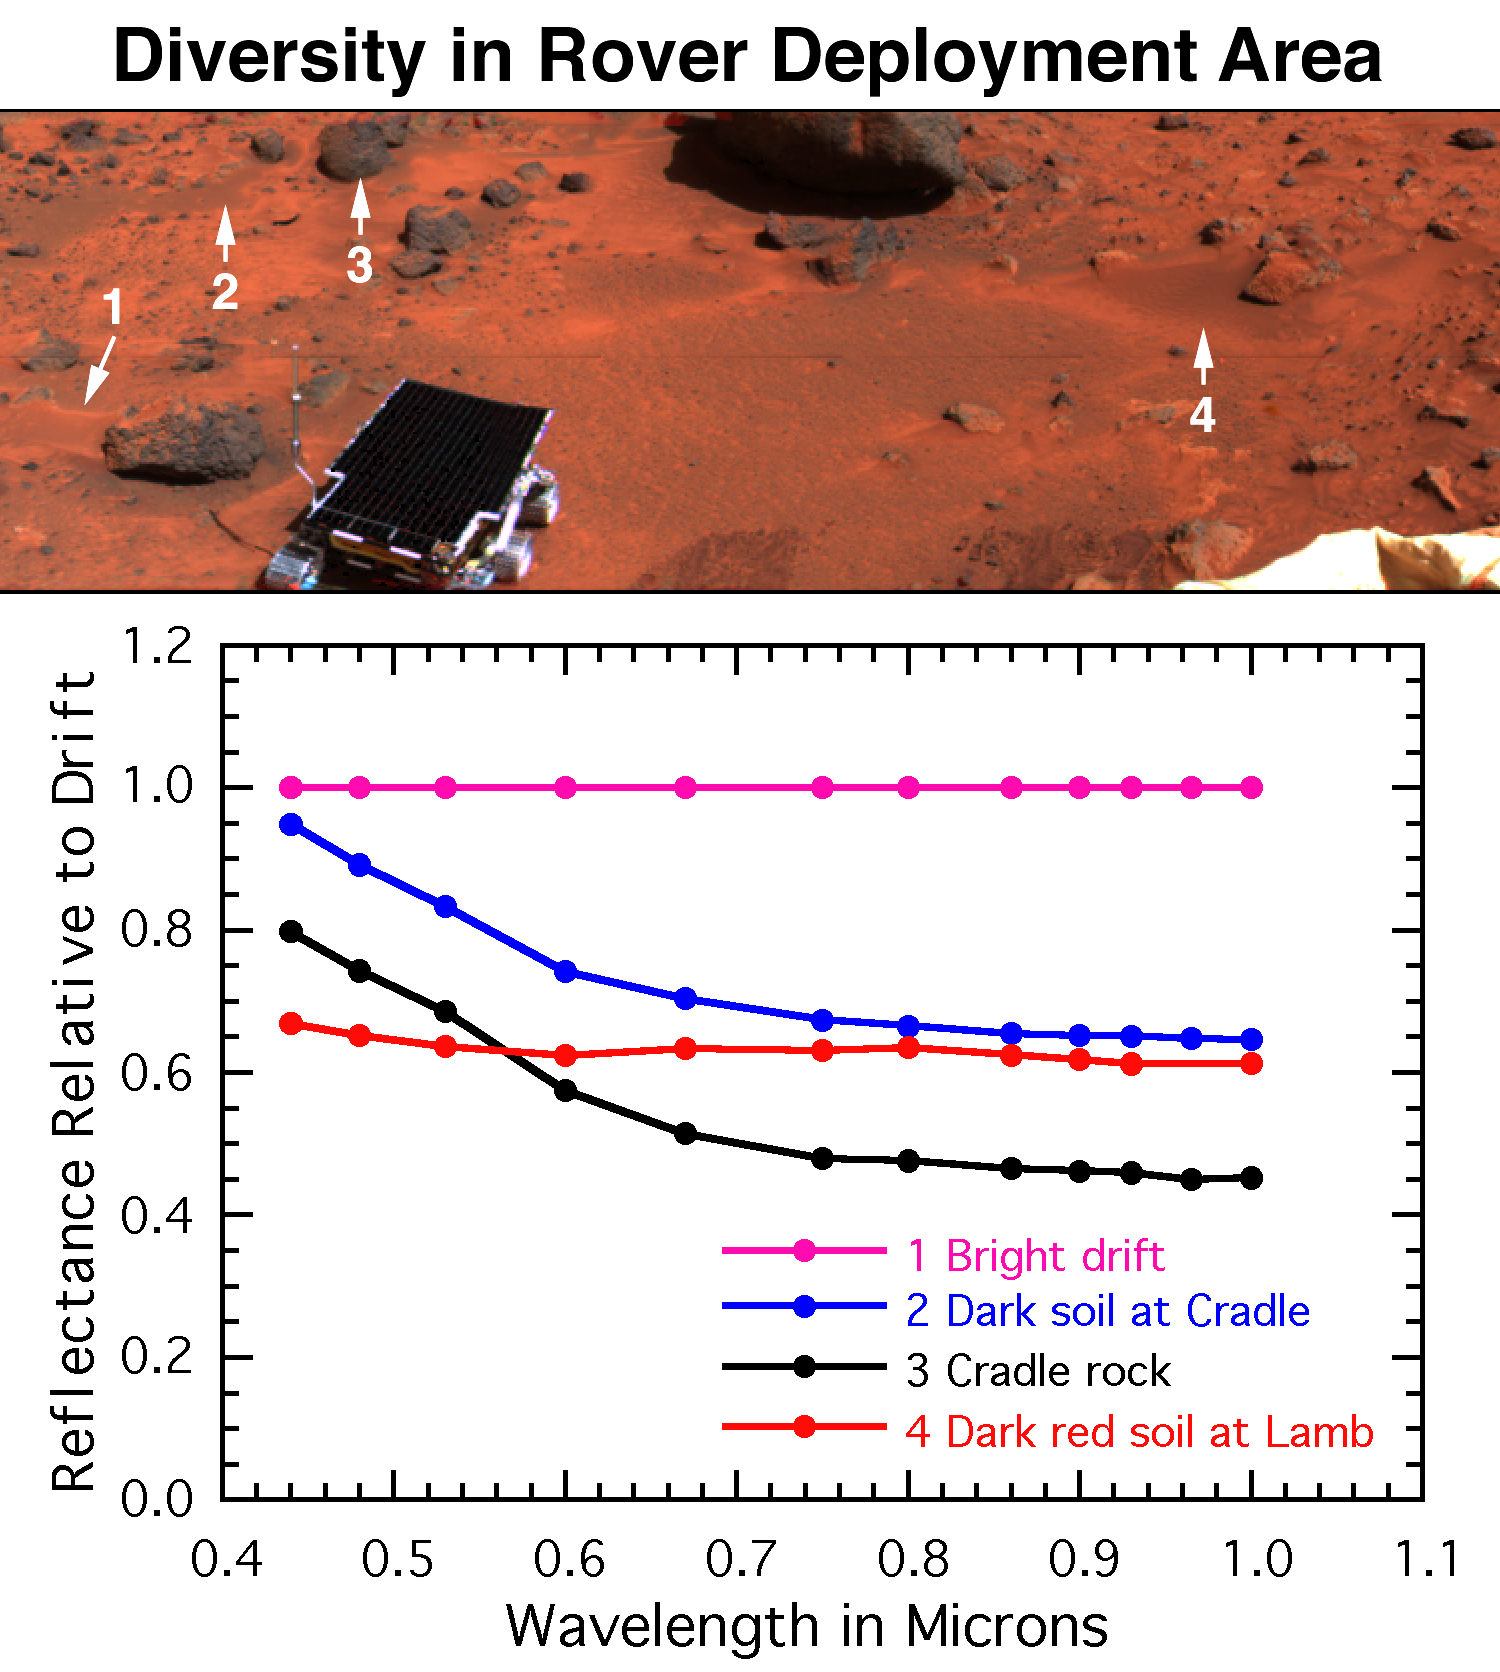

Diversity of Soils near Rover Deploy Region

The surface near the rover’s egress from the lander contains bright red drift (#1), dark gray rocks such as Cradle (#3), soil intermediate in color to the rocks and drift (#2), and dark red soil on and around the rock Lamb (#4). Globally, Mars is characterized by similar color variations. The spectra of these sites have been ratioed to the drift to highlight their differences. The rocks are less red and have less of a bend in the spectrum at visible wavelengths, indicating less ferric minerals and a more unweathered composition than drift. The intermediate colored soils appear intermediate in the spectral properties as well. The dark red soil at Lamb is darker than drift by about equally as red; the curvature of spectrum at visible wavelengths indicates either more ferric minerals or a larger particle size.

Mars Pathfinder is the second in NASA’s Discovery program of low-cost spacecraft with highly focused science goals. The Jet Propulsion Laboratory, Pasadena, CA, developed and manages the Mars Pathfinder mission for NASA’s Office of Space Science, Washington, D.C. JPL is an operating division of the California Institute of Technology (Caltech).

Photojournal note: Sojourner spent 83 days of a planned seven-day mission exploring the Martian terrain, acquiring images, and taking chemical, atmospheric and other measurements. The final data transmission received from Pathfinder was at 10:23 UTC on September 27, 1997. Although mission managers tried to restore full communications during the following five months, the successful mission was terminated on March 10, 1998.

Credit: NASA/JPL/Johns Hopkins University